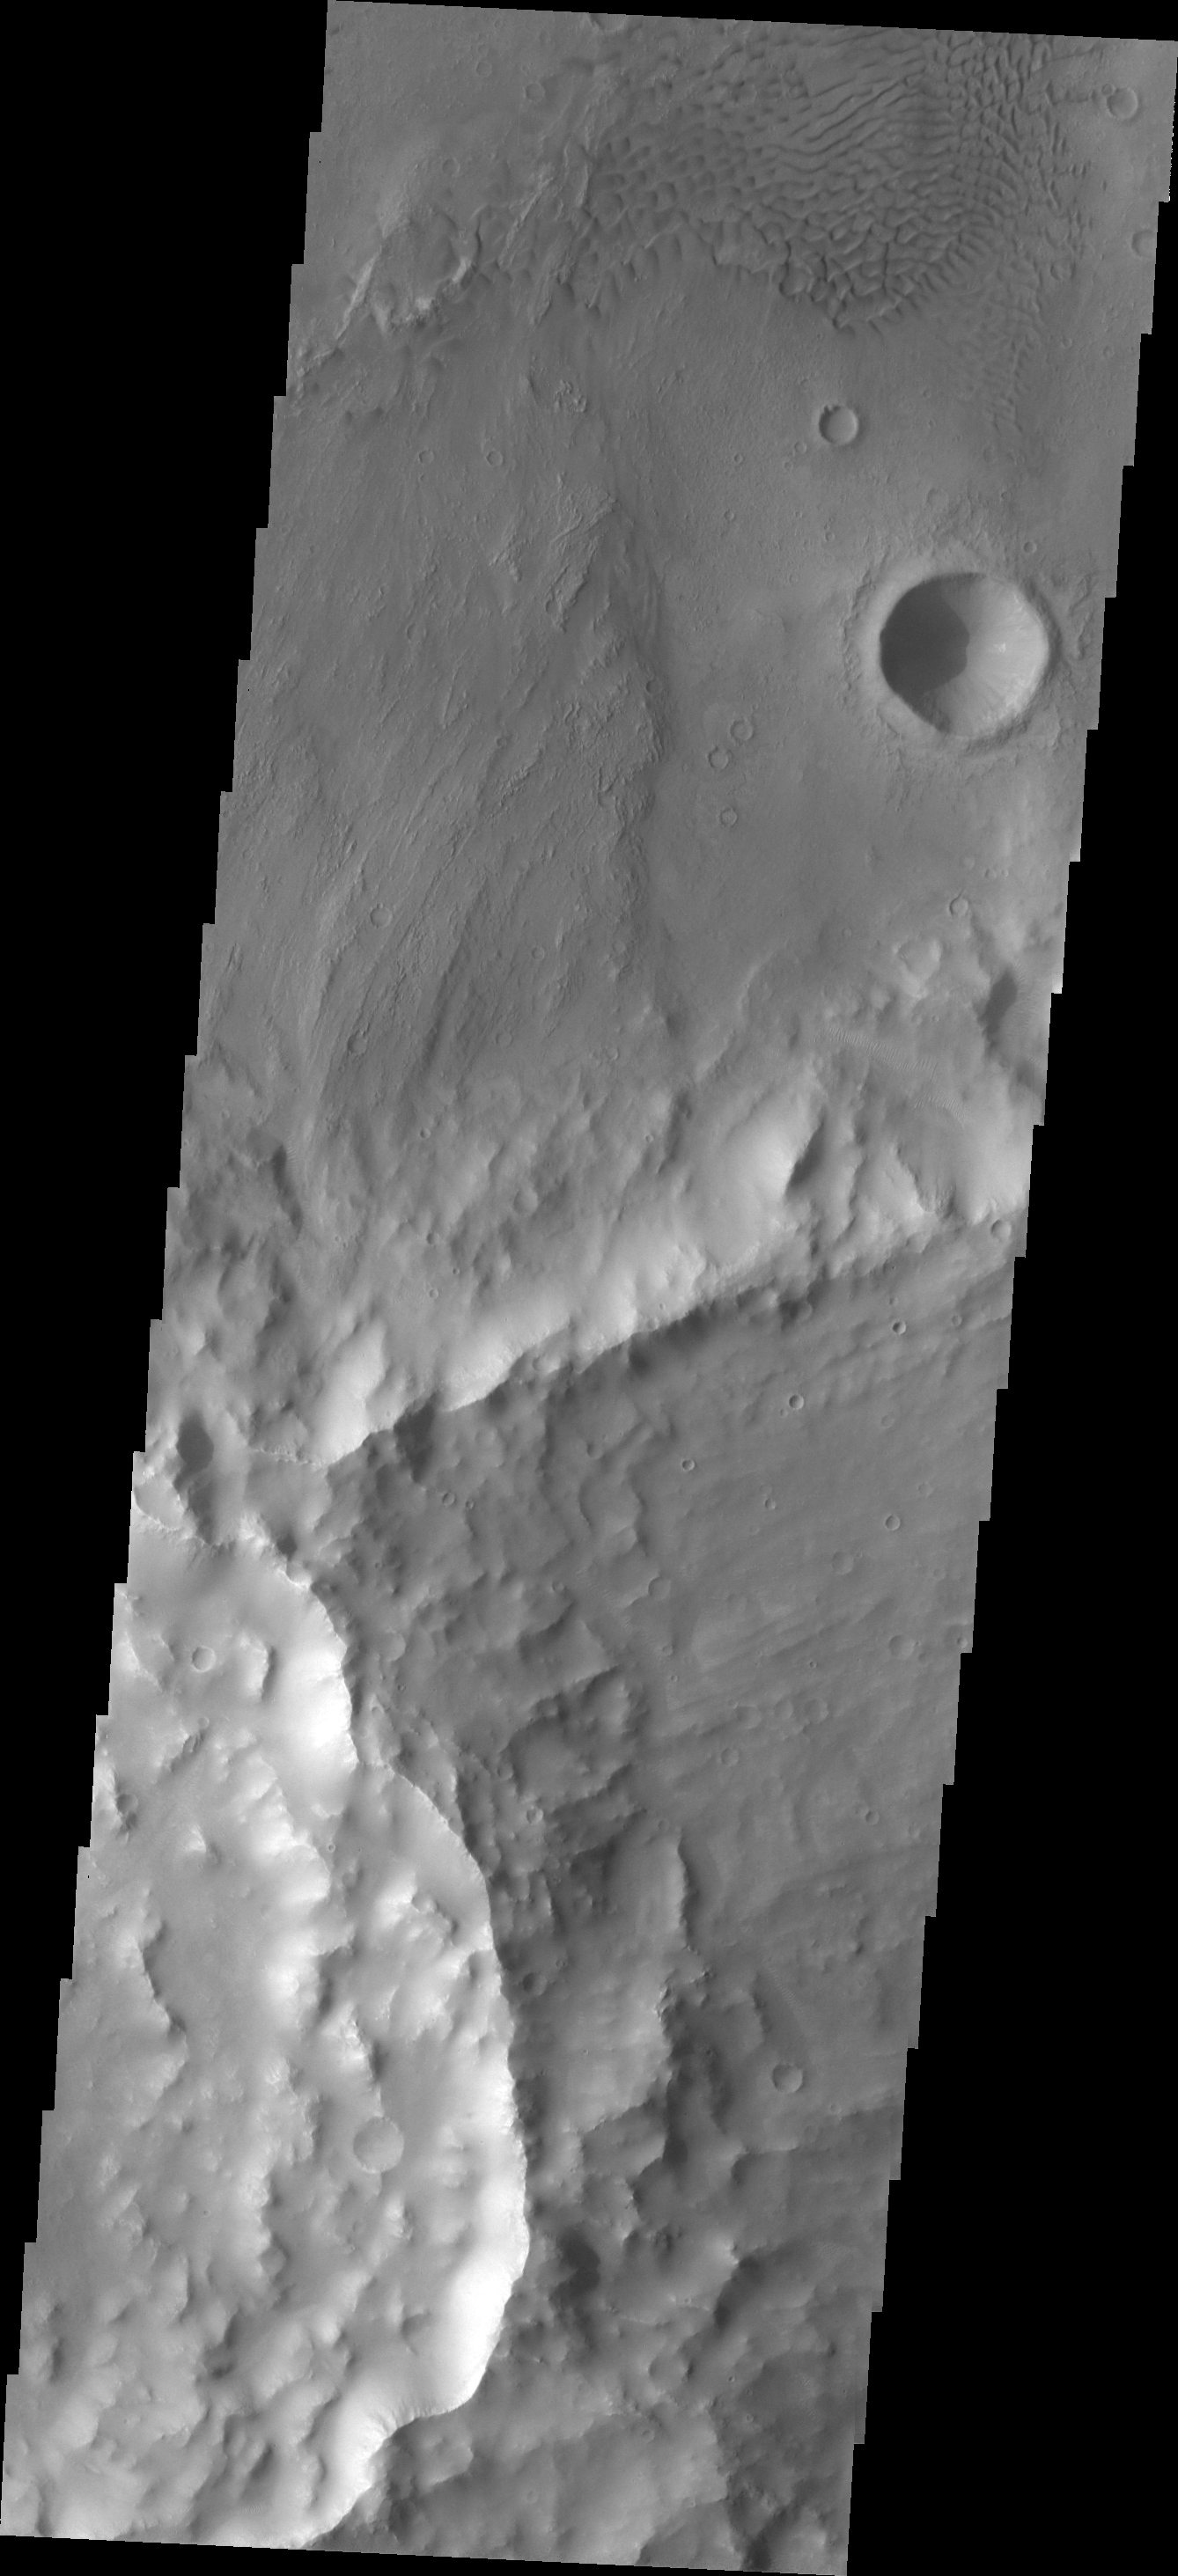

Dunes

Sand dunes are located on the floor of this unnamed crater in Terra Cimmeria.

Image information: VIS instrument. Latitude -12.6N, Longitude 123.8E. 18 meter/pixel resolution.

Please see the THEMIS Data Citation Note for details on crediting THEMIS images.

Note: this THEMIS visual image has not been radiometrically nor geometrically calibrated for this preliminary release. An empirical correction has been performed to remove instrumental effects. A linear shift has been applied in the cross-track and down-track direction to approximate spacecraft and planetary motion. Fully calibrated and geometrically projected images will be released through the Planetary Data System in accordance with Project policies at a later time.

NASA’s Jet Propulsion Laboratory manages the 2001 Mars Odyssey mission for NASA’s Office of Space Science, Washington, D.C. The Thermal Emission Imaging System (THEMIS) was developed by Arizona State University, Tempe, in collaboration with Raytheon Santa Barbara Remote Sensing. The THEMIS investigation is led by Dr. Philip Christensen at Arizona State University. Lockheed Martin Astronautics, Denver, is the prime contractor for the Odyssey project, and developed and built the orbiter. Mission operations are conducted jointly from Lockheed Martin and from JPL, a division of the California Institute of Technology in Pasadena.

Credit: NASA/JPL/ASU